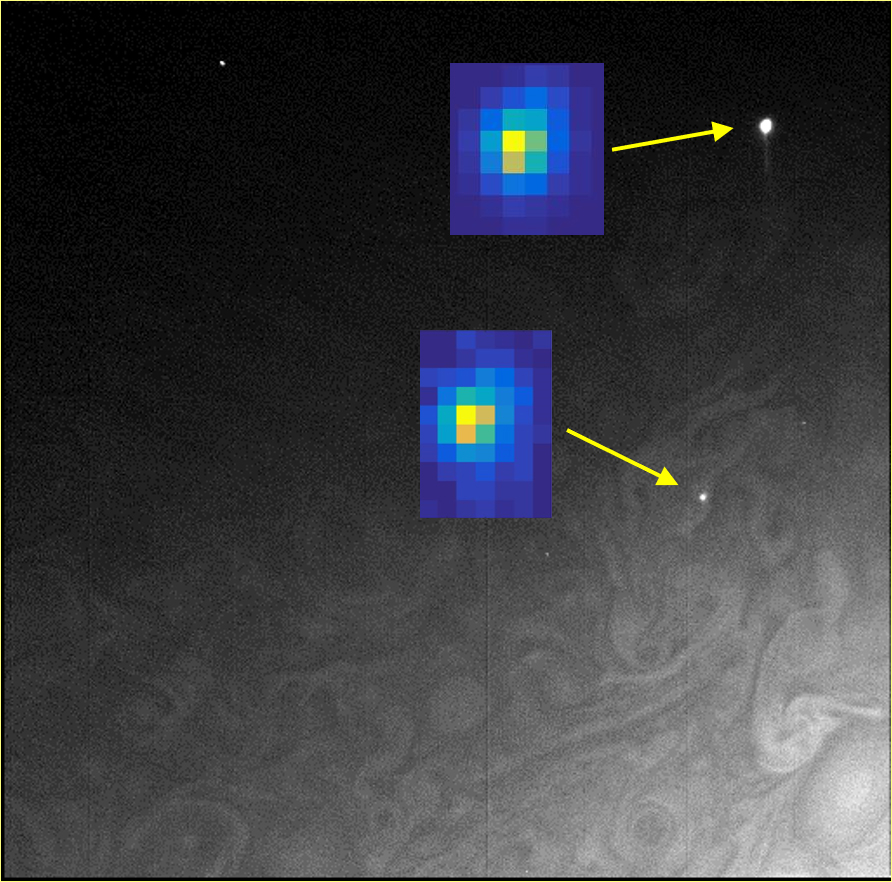

Jovian Flashes Close Up

In this composite image taken by Juno’s Stellar Reference Unit, the arrows point to small lightning flashes observed on Jupiter’s cloud tops; the magnified insets show how they appeared in the science imager. The small size is evidence that the lighting is shallow, originating at unexpectedly high altitudes where it is too cold for liquid water to exist. Designed to detect dim stars, the Stellar Reference Unit’s optics enable identification of tiny points of light. The data for this composite was taken by the Stellar Reference Unit on Feb. 7, 2018.

The solar-powered Jupiter explorer launched on Aug. 5, 2011 and went into orbit around the gas giant on July 4, 2016.

Credit: NASA/JPL-Caltech/SwRI